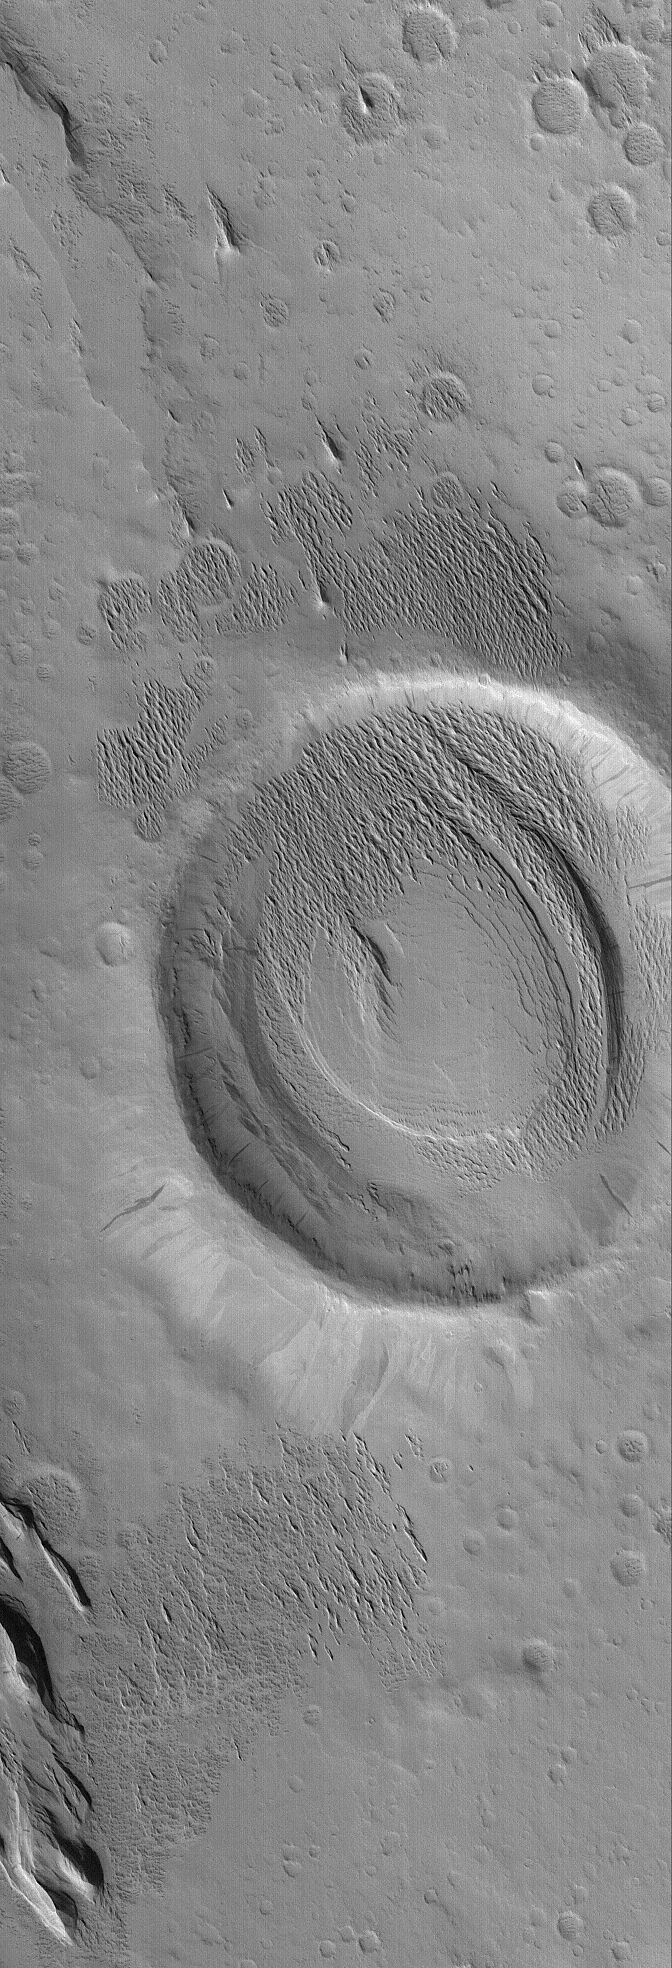

Exhuming Landforms

26 October 2005
This Mars Global Surveyor (MGS) Mars Orbiter Camera (MOC) image shows a crater and adjacent terrain that have been exhumed from beneath a wind-eroded material. The sharp, pointy ridges inside and immediately adjacent to the crater are the remains of a material that once covered the entire scene. Wind has stripped these materials away, forming yardangs. Inside the crater, the erosion has revealed an older, eroded layered material. This smooth-surfaced layered feature inside the crater was already eroded to nearly its present shape before the yardang-forming material was deposited (and then eroded away).

Location near: 7.2°N, 156.4°W
Image width: width: ~3 km (~1.9 mi)
Illumination from: lower left
Season: Northern Winter

Credit: NASA/JPL/Malin Space Science Systems